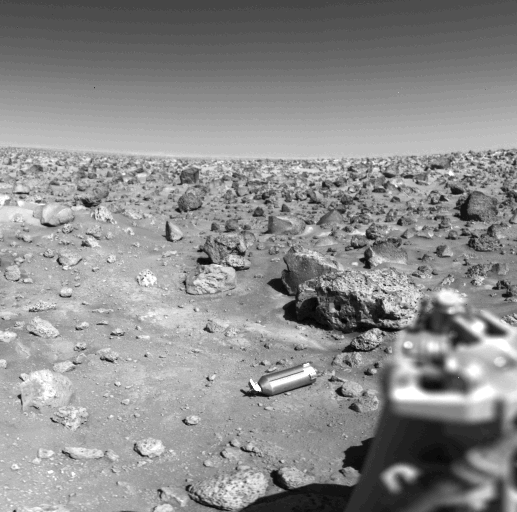

Ejected Shroud on the Martian Surface

Shining on the Martian surface near the Viking 2 spacecraft is the aluminum shroud, or cover, which protected the collector head of the surface sampler instrument during Viking’s year-long journey from Earth. On September 5, two days after Viking 2 landed, the surface sampler was rotated from its parked position atop the spacecraft and pointed downward about 40 degrees. The shroud was then ejected by a set of eight springs positioned around its base. It struck the porous rock at the bottom of the picture, bounced about 20 inches, hit the surface again and bounced another 20 inches. The scar left by the second bounce is faintly visible halfway between the shroud and the rock it struck. The shroud is 12 inches long and 4 1/2 inches in diameter. The large rock just beyond it is about 2 feet long and about a foot thick. At lower right is the support structure of one of the spacecraft s three landing legs.

Credit: NASA/JPL